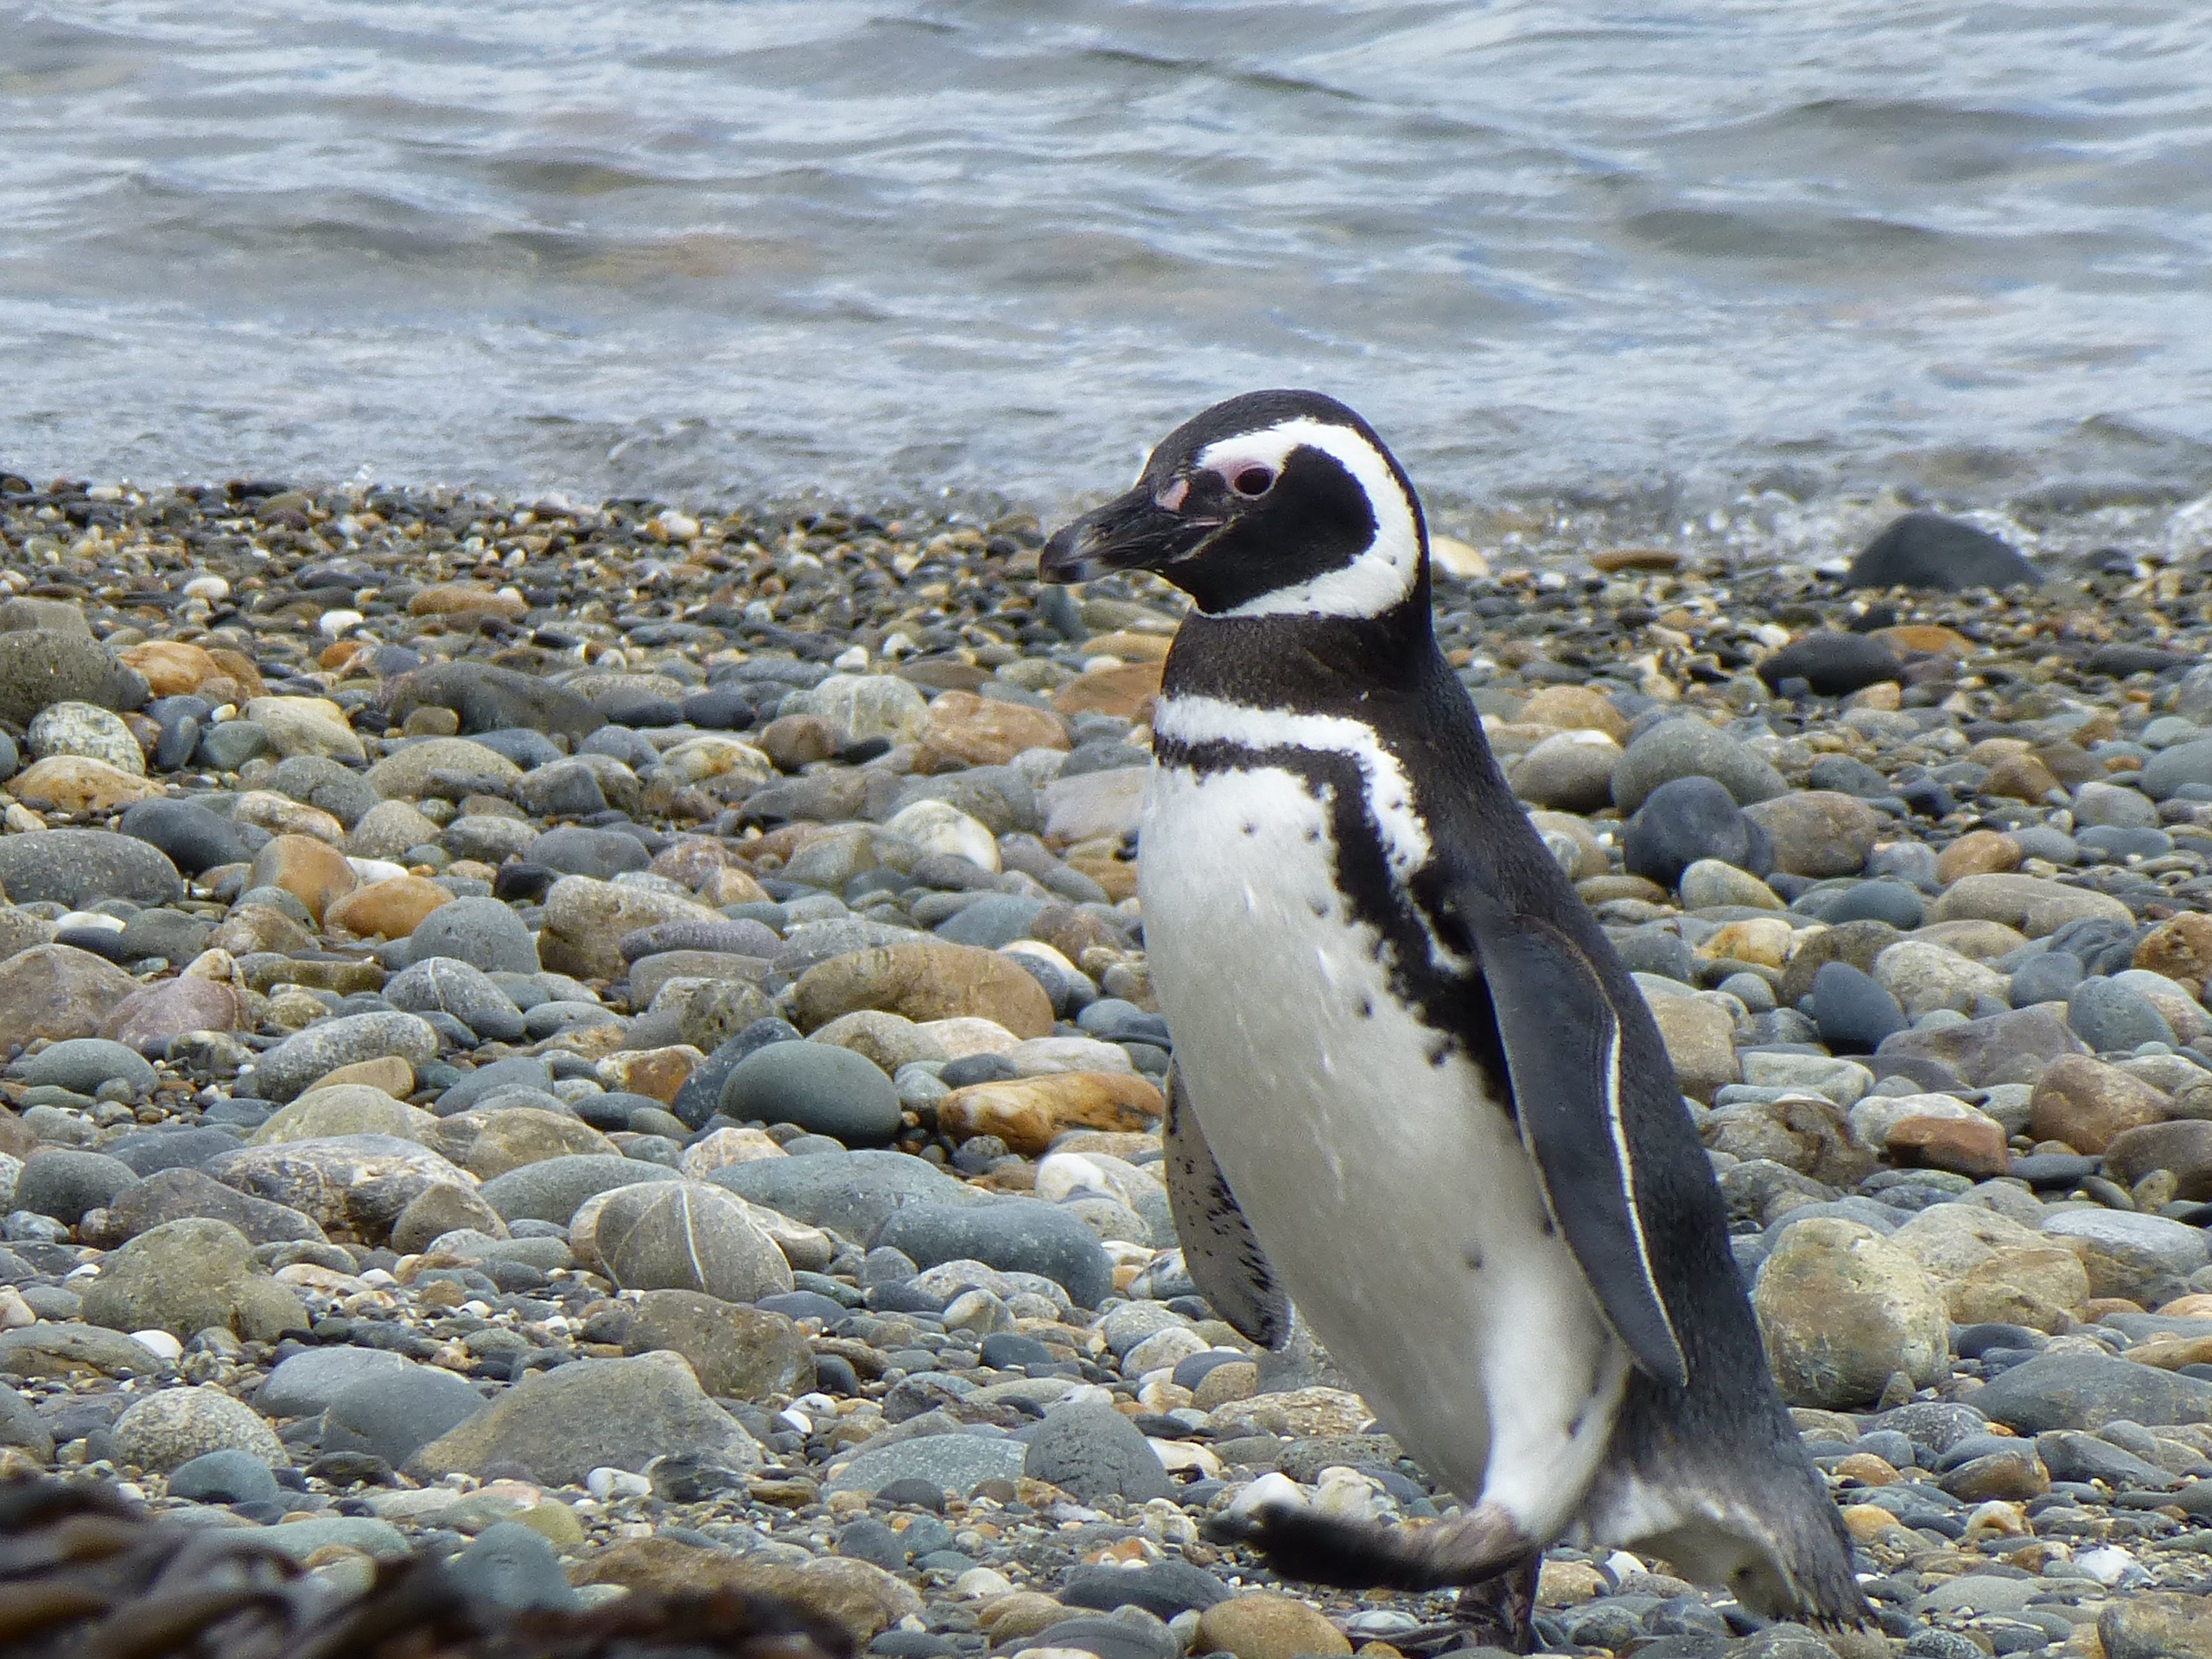

Strolling Penguin

Members of the IceBridge team visited a colony of Magellanic penguins near Punta Arenas on a no-flight day. NASA's Operation IceBridge is an airborne science mission to study Earth's polar ice.

Credit: NASA/ Maria-Jose Vinas